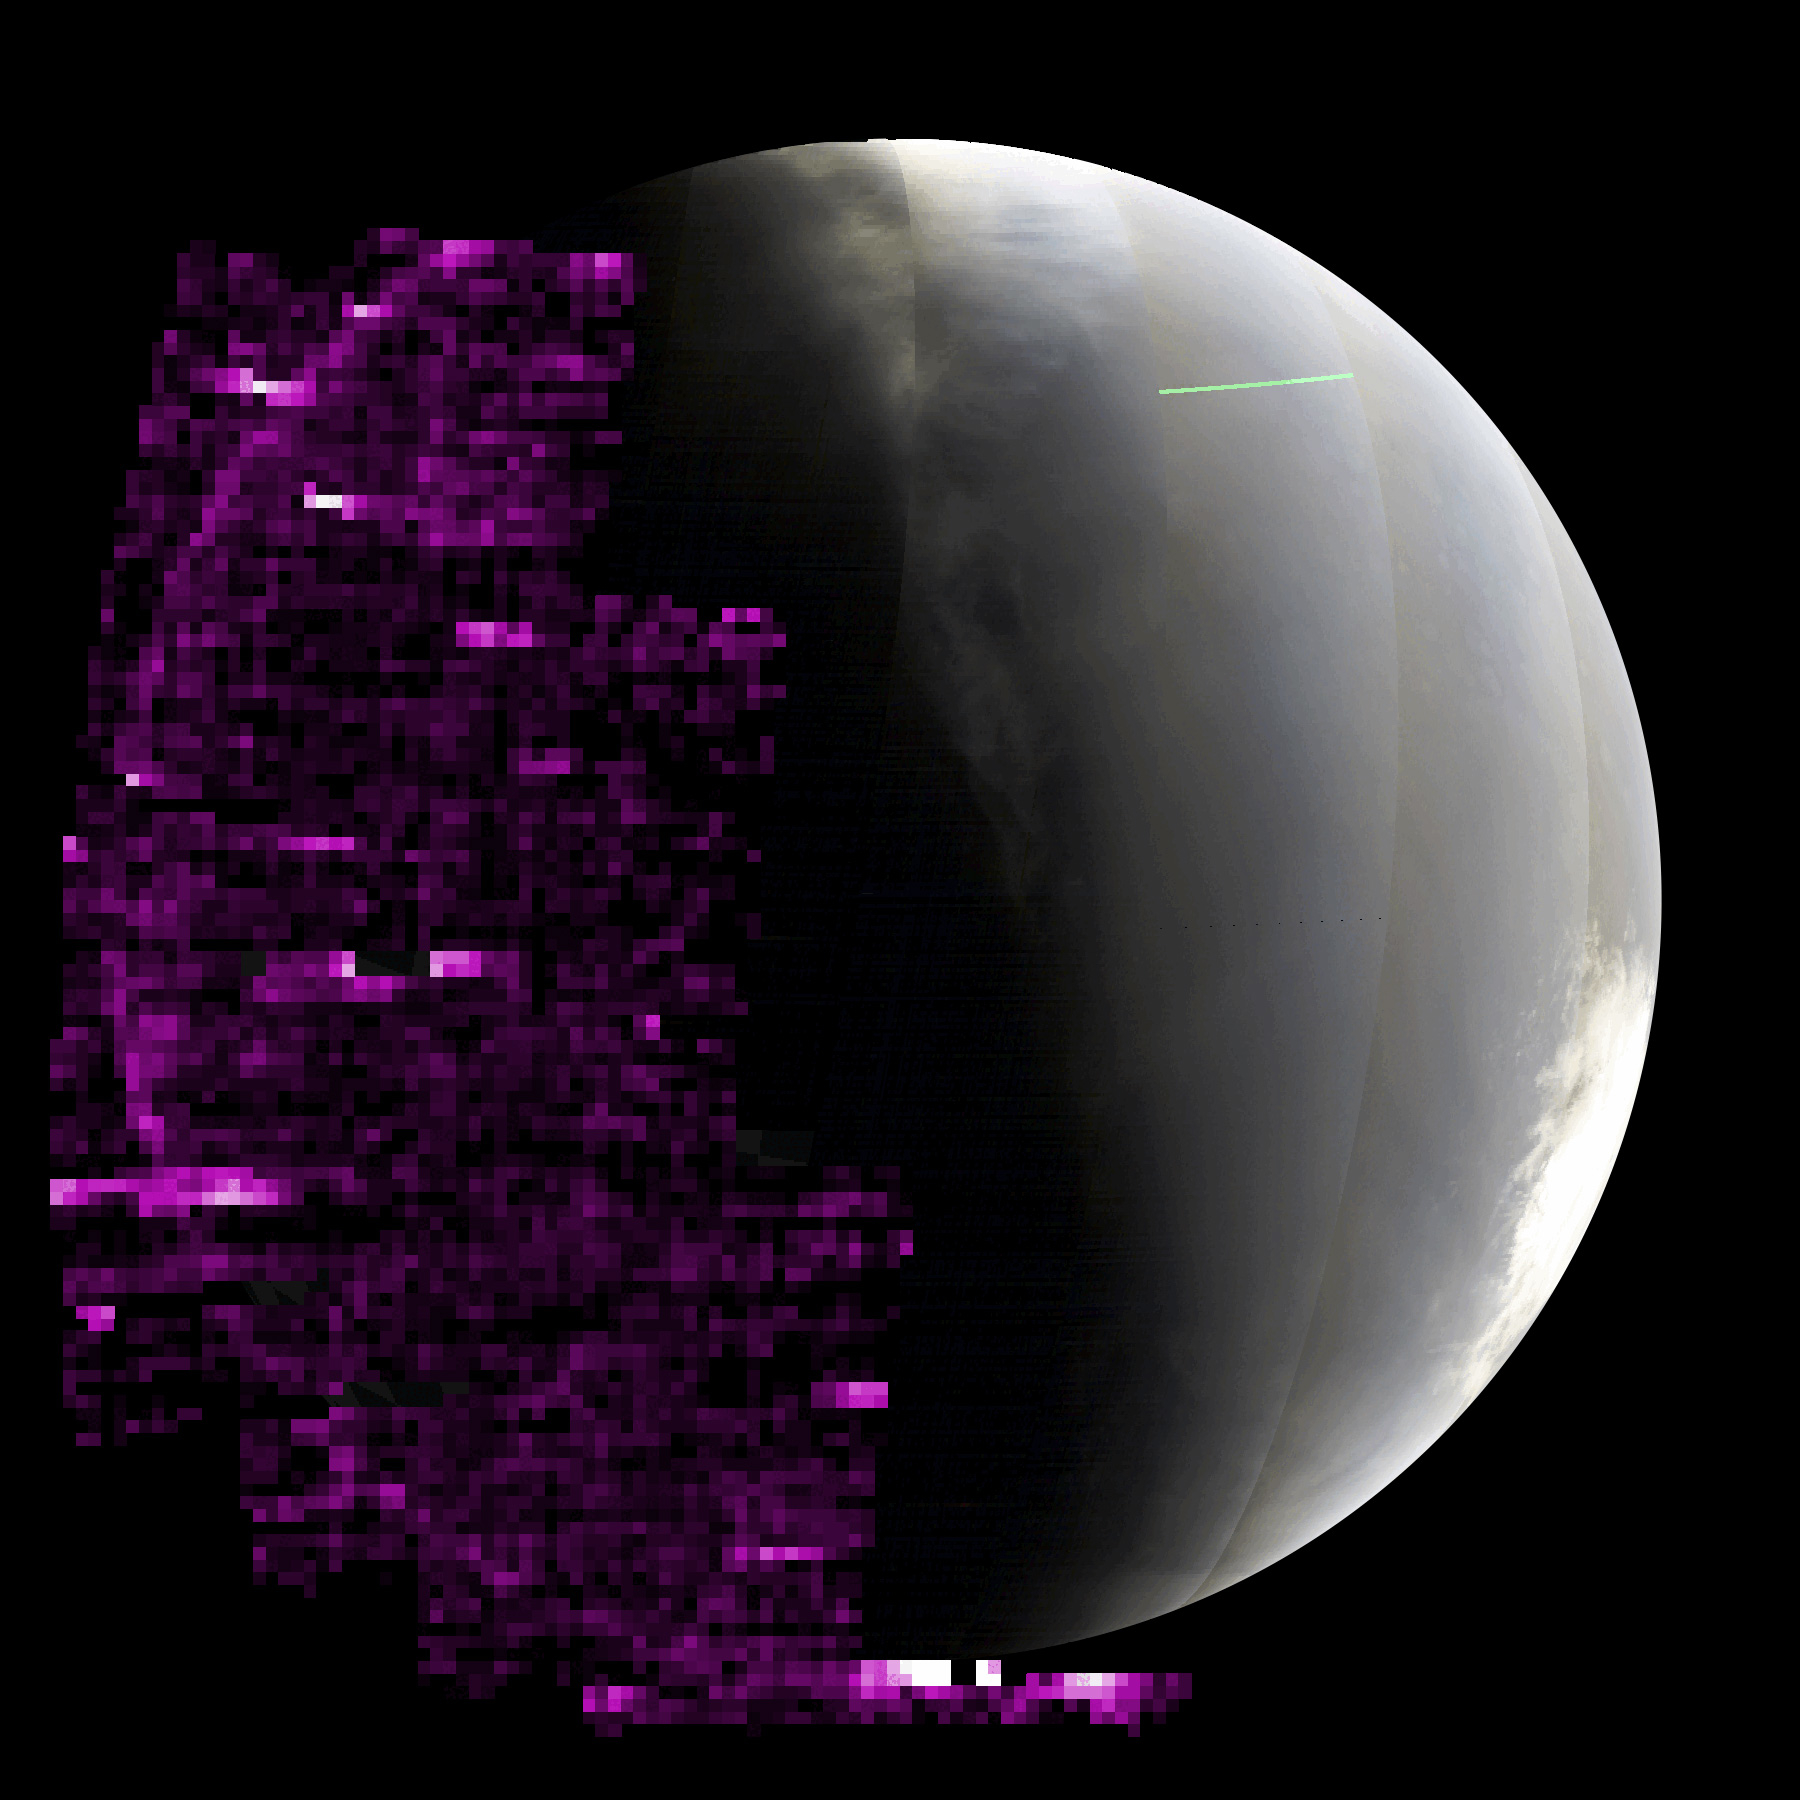

MAVEN Detects Auroras During Solar Storm in 2024

The purple color in this animated GIF shows auroras across Mars’ nightside as detected by the Imaging Ultraviolet Spectrograph instrument aboard NASA’s MAVEN (Mars Atmosphere and Volatile EvolutioN) orbiter. The brighter the purple, the more auroras were present. Taken as waves of energetic particles from a solar storm were arriving at Mars, the sequence pauses at the end, when the wave of the most energetic particles arrived and overwhelmed the instrument with noise.

MAVEN took these images between May 14 and 20, 2024, as the spacecraft orbited below Mars, looking up at the nightside of the planet (Mars’ south pole can be seen on the right, in full sunlight).

MAVEN’s principal investigator is based at the Laboratory for Atmospheric and Space Physics (LASP) at the University of Colorado Boulder. LASP is also responsible for managing science operations and public outreach and communications. NASA’s Goddard Space Flight Center in Greenbelt, Maryland, manages the MAVEN mission. Lockheed Martin Space built the spacecraft and is responsible for mission operations. NASA’s Jet Propulsion Laboratory in Southern California provides navigation and Deep Space Network support. The MAVEN team is preparing to celebrate the spacecraft’s 10th year at Mars in September 2024.

Credit: NASA/University of Colorado/LASP